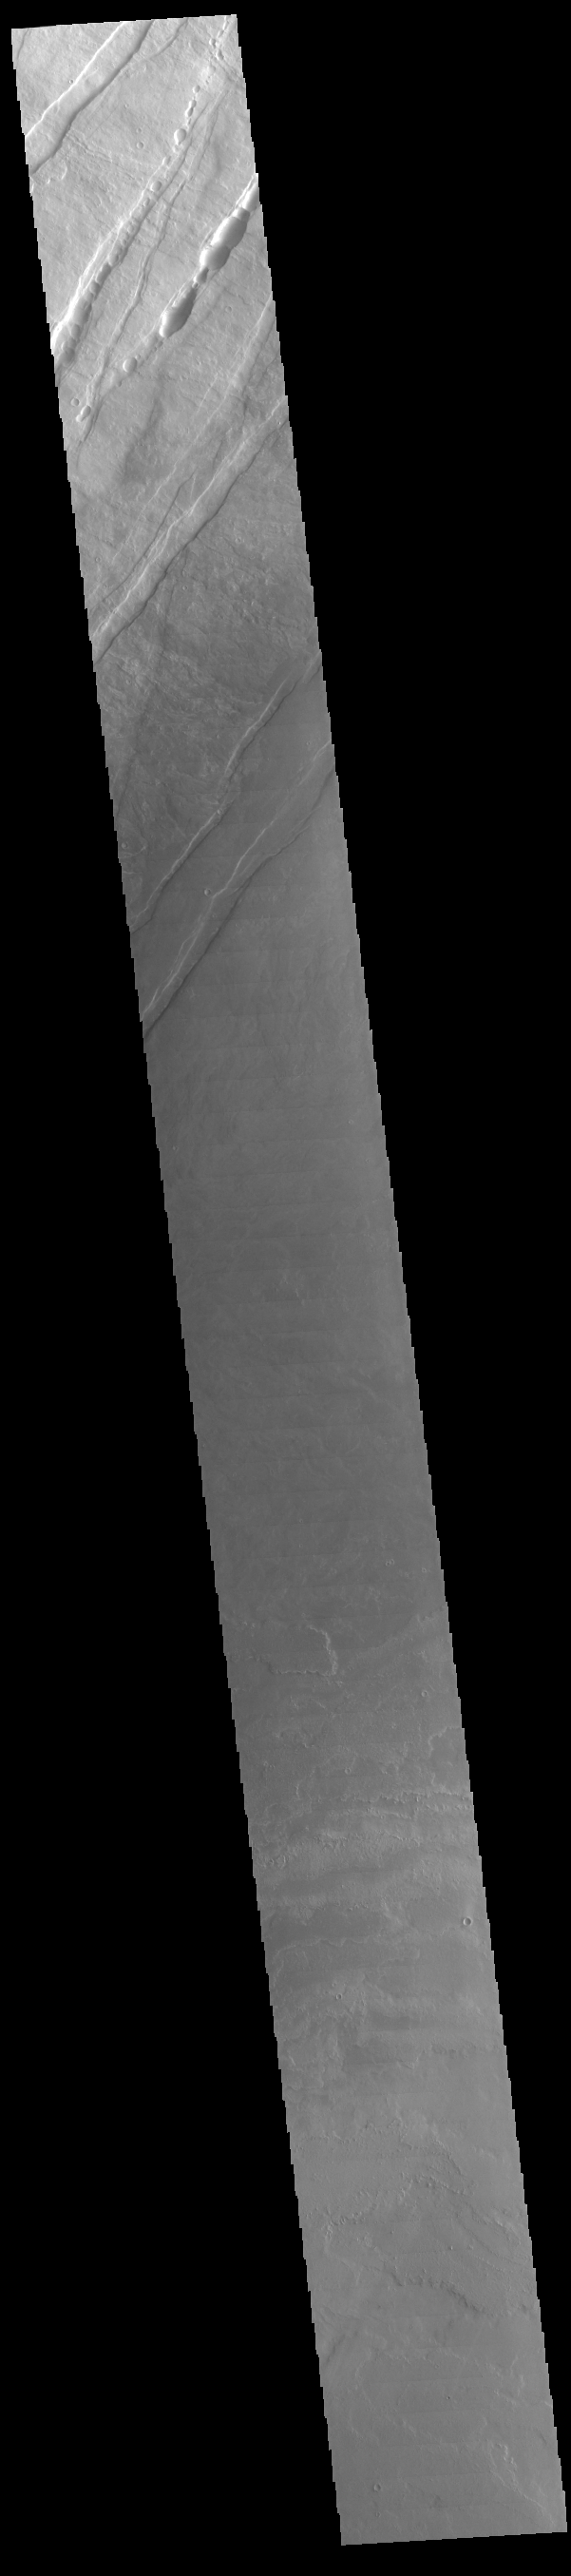

Tharsis Volcanics

Today’s VIS image is located on the lower flank of Arsia Mons. The linear features are tectonic faults. The lava flows originating from Arsia Mons are among the youngest on the surface of Mars.

Credit: NASA/JPL-Caltech/ASU